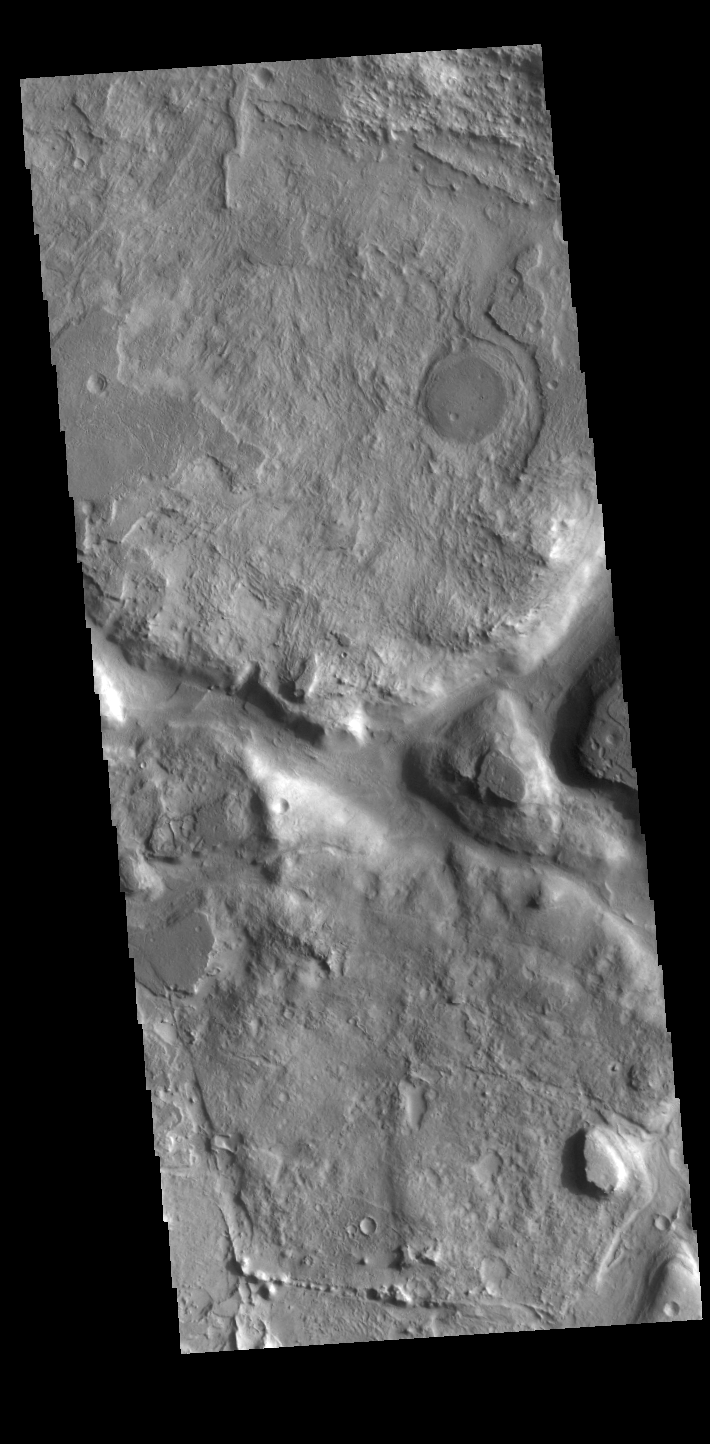

Growing old in Terra Sabaea

Today’s VIS image shows part of a heavily eroded crater near the northern margin of Terra Sabaea. This region is heavily eroded and dissected by a multitude of unnamed channels, regions of chaos and old craters. This crater has a channel within it, seen on the right side of this image.

Credit: NASA/JPL-Caltech/ASU